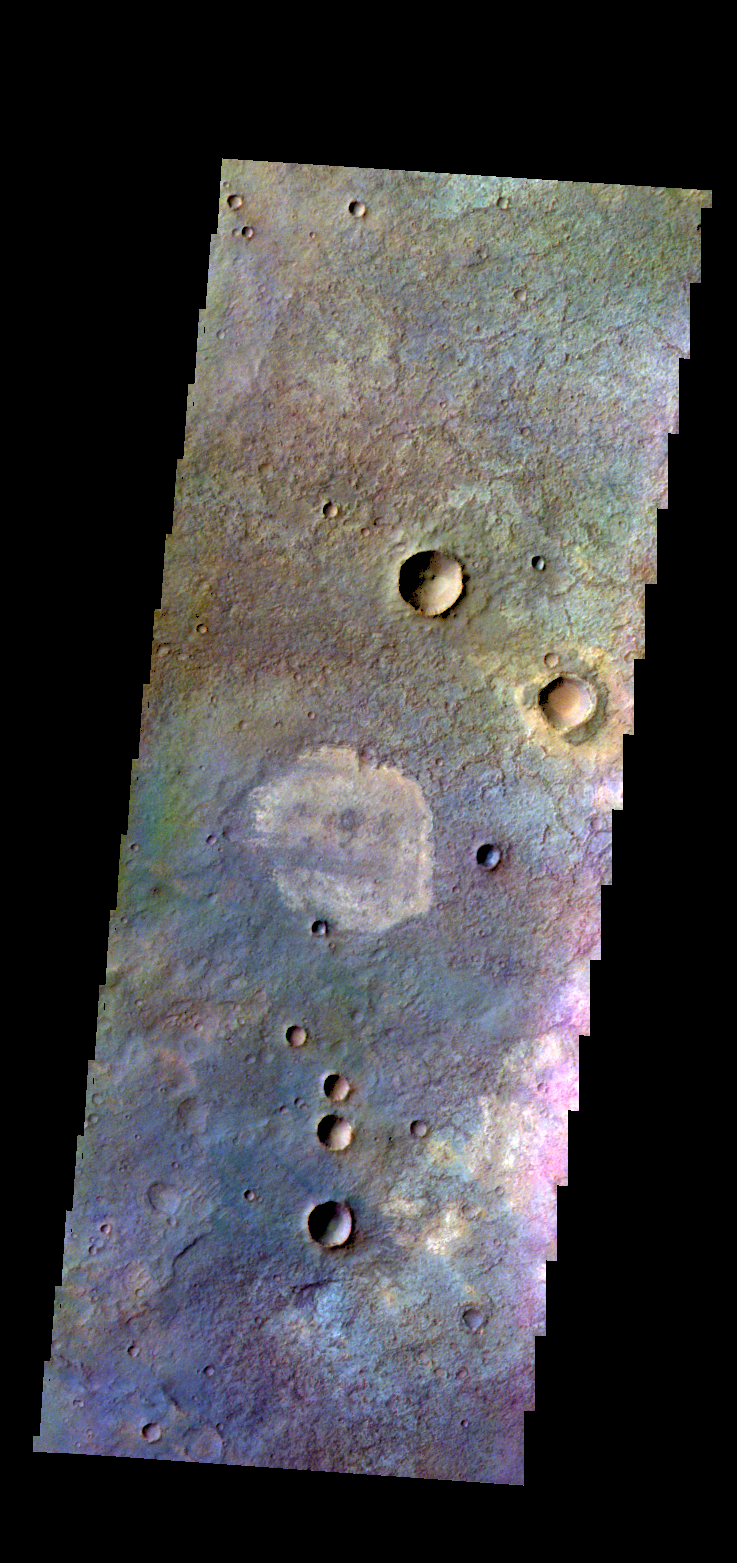

Terra Sabaea – False Color

The THEMIS VIS camera contains 5 filters. The data from different filters can be combined in multiple ways to create a false color image. These false color images may reveal subtle variations of the surface not easily identified in a single band image. Today’s false color image shows part of the plains in Terra Sabaea.

Credit: NASA/JPL-Caltech/ASU